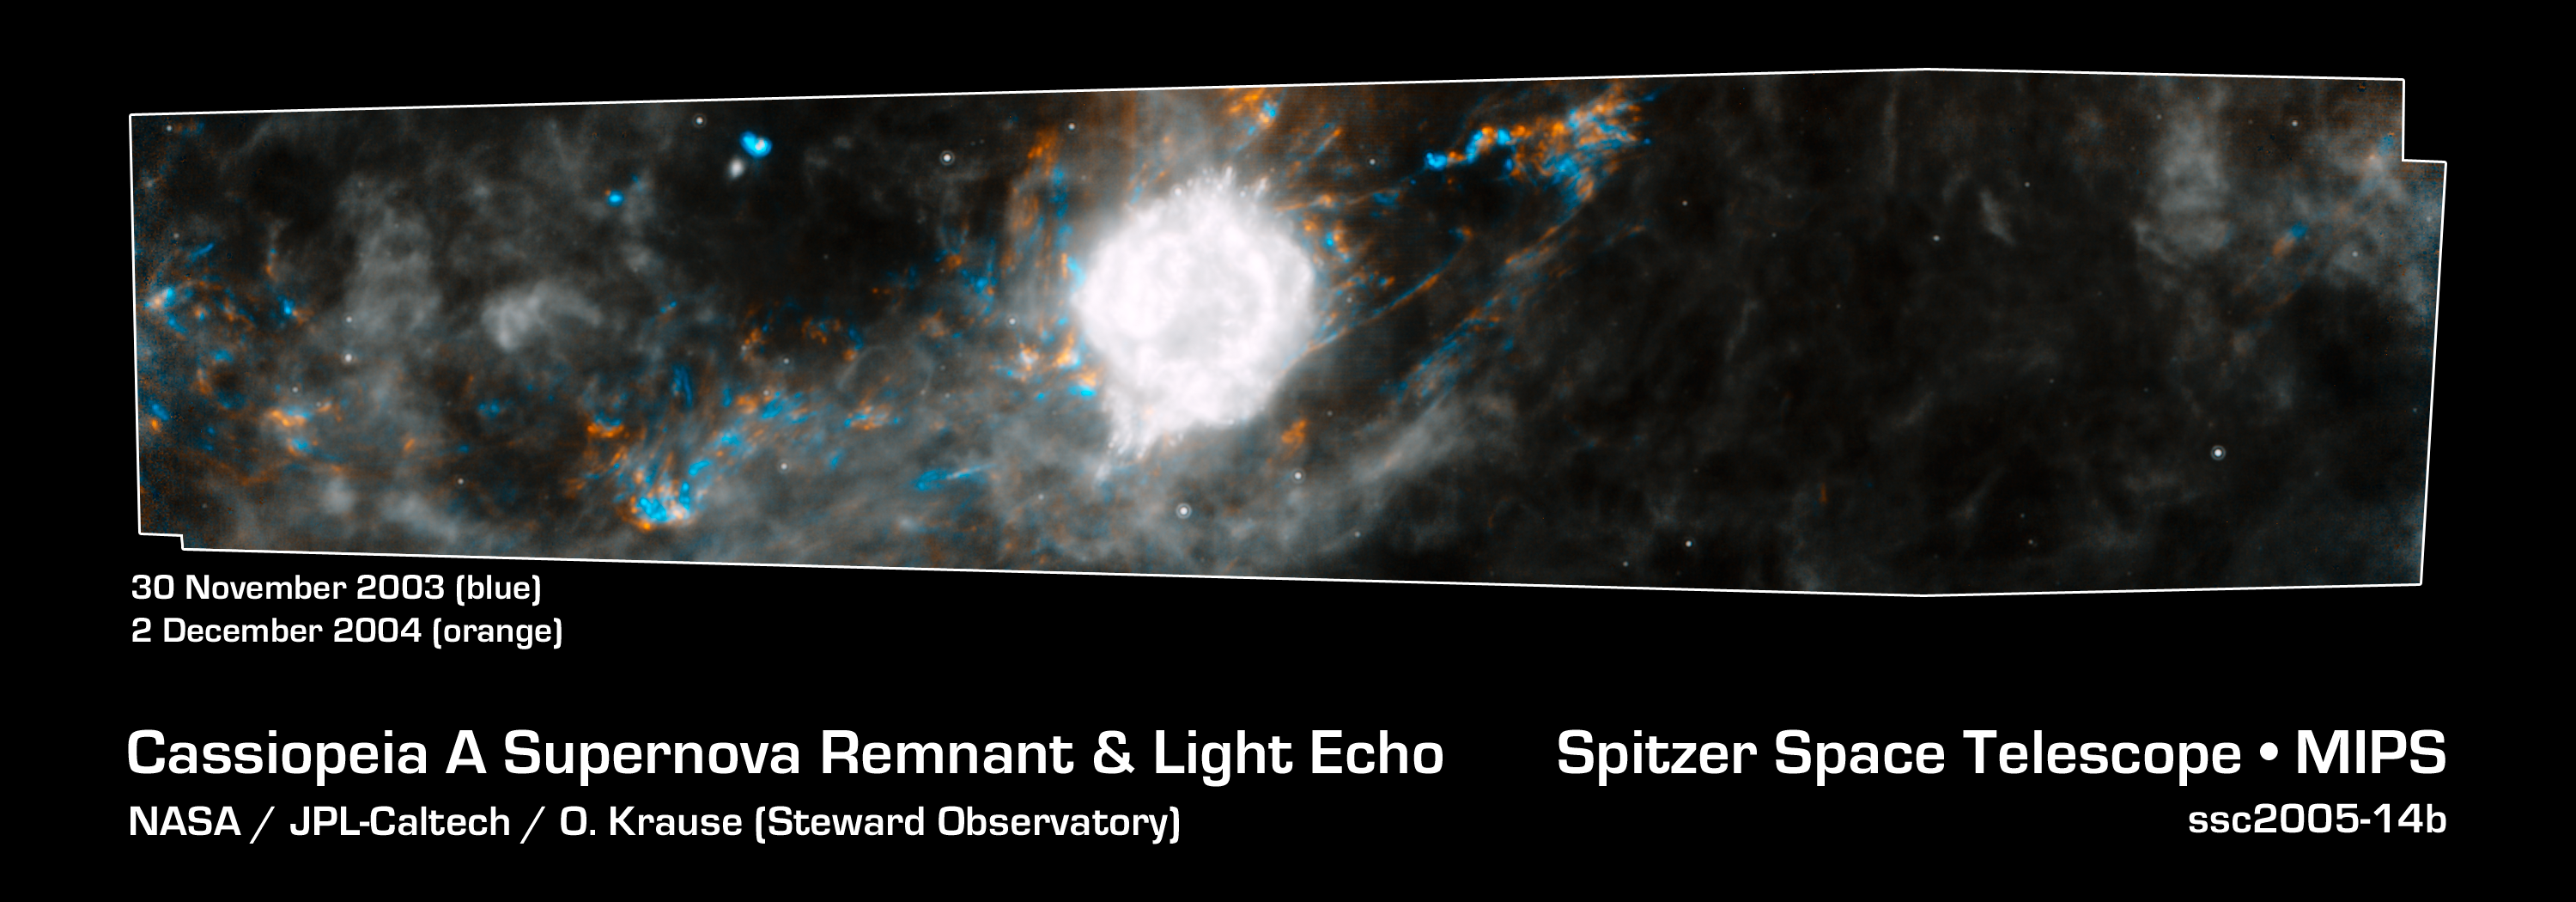

Dead Star Rumbles

This Spitzer Space Telescope composite shows the supernova remnant Cassiopeia A (white ball) and surrounding clouds of dust (gray, orange and blue). It consists of two processed images taken one year apart. Dust features that have not changed over time appear gray, while those that have changed are colored blue or orange. Blue represents an earlier time and orange, a later time.

These observations illustrate that a blast of light from Cassiopeia A is waltzing outward through the dusty skies. This dance, called an "infrared echo," began when the remnant erupted about 50 years ago.

Cassiopeia A is the remnant of a once massive star that died in a violent supernova explosion 325 years ago. It consists of a dead star, called a neutron star, and a surrounding shell of material that was blasted off as the star died. This remnant is located 10,000 light-years away in the northern constellation Cassiopeia.

An infrared echo is created when a star explodes or erupts, flashing light into surrounding clumps of dust. As the light zips through the dust clumps, it heats them up, causing them to glow successively in infrared, like a chain of Christmas bulbs lighting up one by one. The result is an optical illusion, in which the dust appears to be flying outward at the speed of light. This apparent motion can be seen here by the shift in colored dust clumps.

Echoes are distinct from supernova shockwaves, which are made up material that is swept up and hurled outward by exploding stars.

This infrared echo is the largest ever seen, stretching more than 50 light-years away from Cassiopeia A. If viewed from Earth, the entire movie frame would take up the same amount of space as two full moons.

Hints of an older infrared echo from Cassiopeia A's supernova explosion hundreds of years ago can also be seen.

The earlier Spitzer image was taken on November 30, 2003, and the later, on December 2, 2004.

Credit: NASA/JPL-Caltech/O. Krause (Steward Observatory)